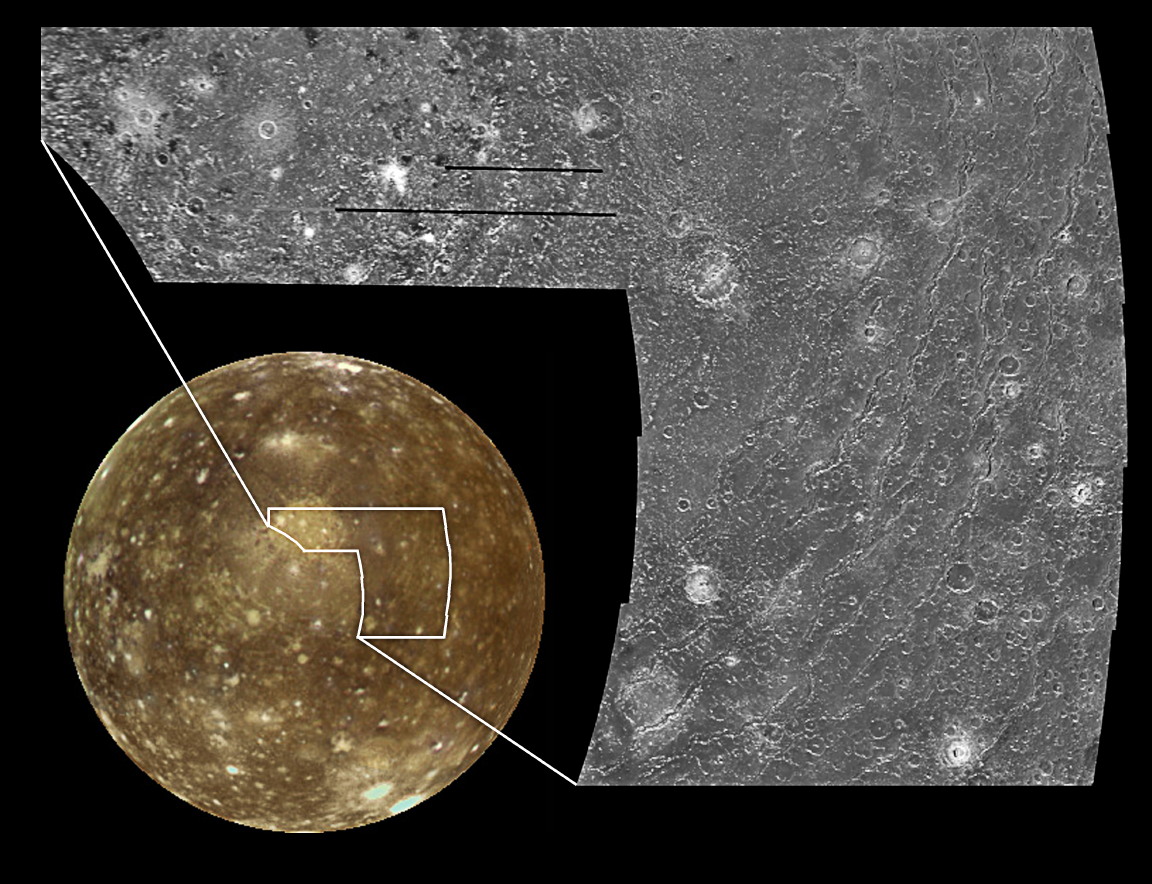

The Valhalla Multi-ring Structure on Callisto

These images of Callisto, the outermost of the Galilean satellites of Jupiter, reveal a surface characterized by impact craters. The global view (lower left) is dominated by a large bulls-eye feature, the Valhalla multi-ring structure, consisting of a bright inner region about 600 kilometers (370 miles) across. Valhalla’s 4,000 kilometer (2,500 mile) diameter make it one of the largest impact features in the solar system. Callisto is 4,800 kilometers (3,000 miles) in diameter. In this global view, the sun illuminates the surface from near the center, in the same way a full moon is seen from Earth when illuminated by the sun.

The image on the right shows part of Valhalla at moderate resolution. At this resolution, the surface is appears to be somewhat smooth, with a lack of numerous small impact craters. Valhalla’s outer rings are clearly seen to consist of troughs which could be fractures in the crust which resulted from the impact. The bright central plains possibly were created by the excavation and ejection of “cleaner” ice or liquid water from beneath the surface, with a fluid-like massfilling the crater bowl after impact.

North is to the top of the picture. For the moderate resolution view on the right, the sun illuminates the surface from the left and the resolution is approximately 400 meters per picture element. The images were obtained on June 25, 1997 by the solid state imaging (SSI) system on NASA’s Galileo spacecraft at a range of about 40,000 kilometers (25,000 miles) from Callisto during Galileo’s ninth orbit of Jupiter. The global image on the left is centered at 0.5 degrees south latitude and 56 degrees longitude. The resolution is 14 kilometers per picture element. The images were obtained on November 5, 1997 at a range of 68,400 kilometers (42,400 miles) during Galileo’s eleventh orbit of Jupiter.

The Jet Propulsion Laboratory, Pasadena, CA manages the Galileo mission for NASA’s Office of Space Science, Washington, DC.

This image and other images and data received from Galileo are posted on the World Wide Web, on the Galileo mission home page at URLhttp://solarsystem.nasa.gov/galileo/. Background information and educational context for the images can be found at URLhttp://www.jpl.nasa.gov/galileo/sepo.

Credit: NASA/JPL/ASU